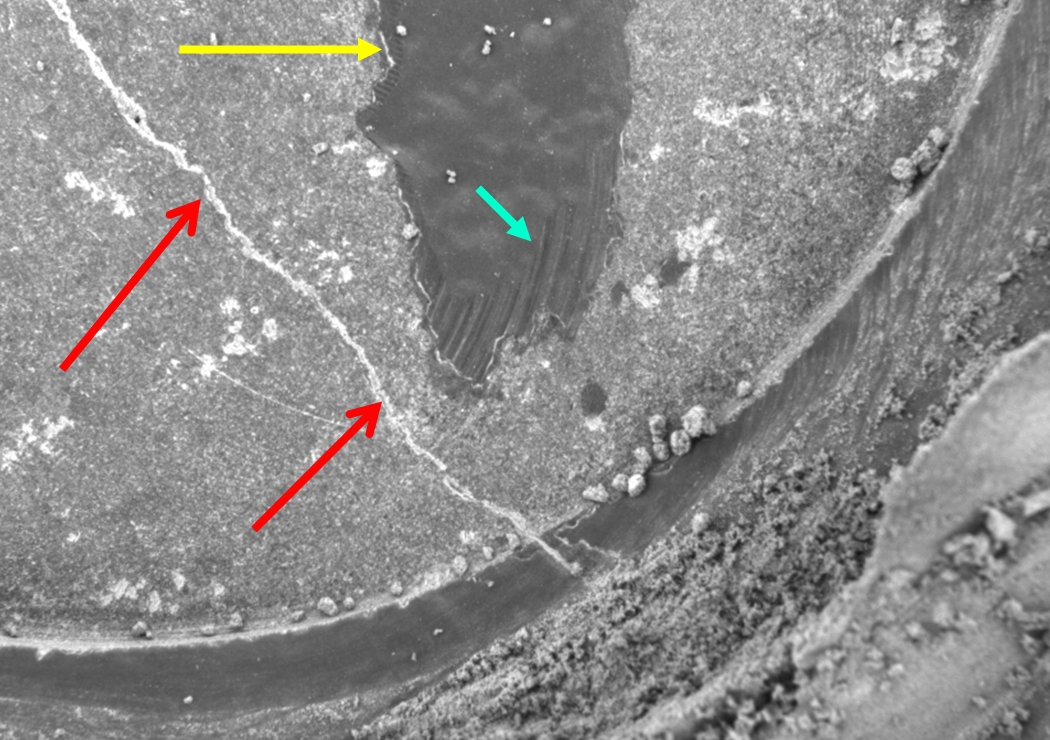

‘Mazatzal’s’ Many Coats

This close-up image taken by the Mars Exploration Rover Spirit’s microscopic imager shows a section of the hole drilled into the rock dubbed “Mazatzal” after the hole was ground for a second time. The first drilling by the rover’s rock abrasion tool left an incomplete hole, so a second one was performed. The blue arrow points to leftover portions of the dark rind that coats Mazatzal and the scrape marks left by the rock abrasion tool. The yellow arrow highlights the bright edges surrounding the leftover rind. The crack in the rock may have once contained fluids out of which minerals precipitated along its walls (red arrows). Mazatzal is a highly coated rock, containing at least four “cake layers”: a top coat of dust, a pinking coating, a dark rind and its true interior. The observed area is 3 centimeters (1.2 inches) across. This image was taken on sol 85.

Credit: NASA/JPL/USGS/Cornell